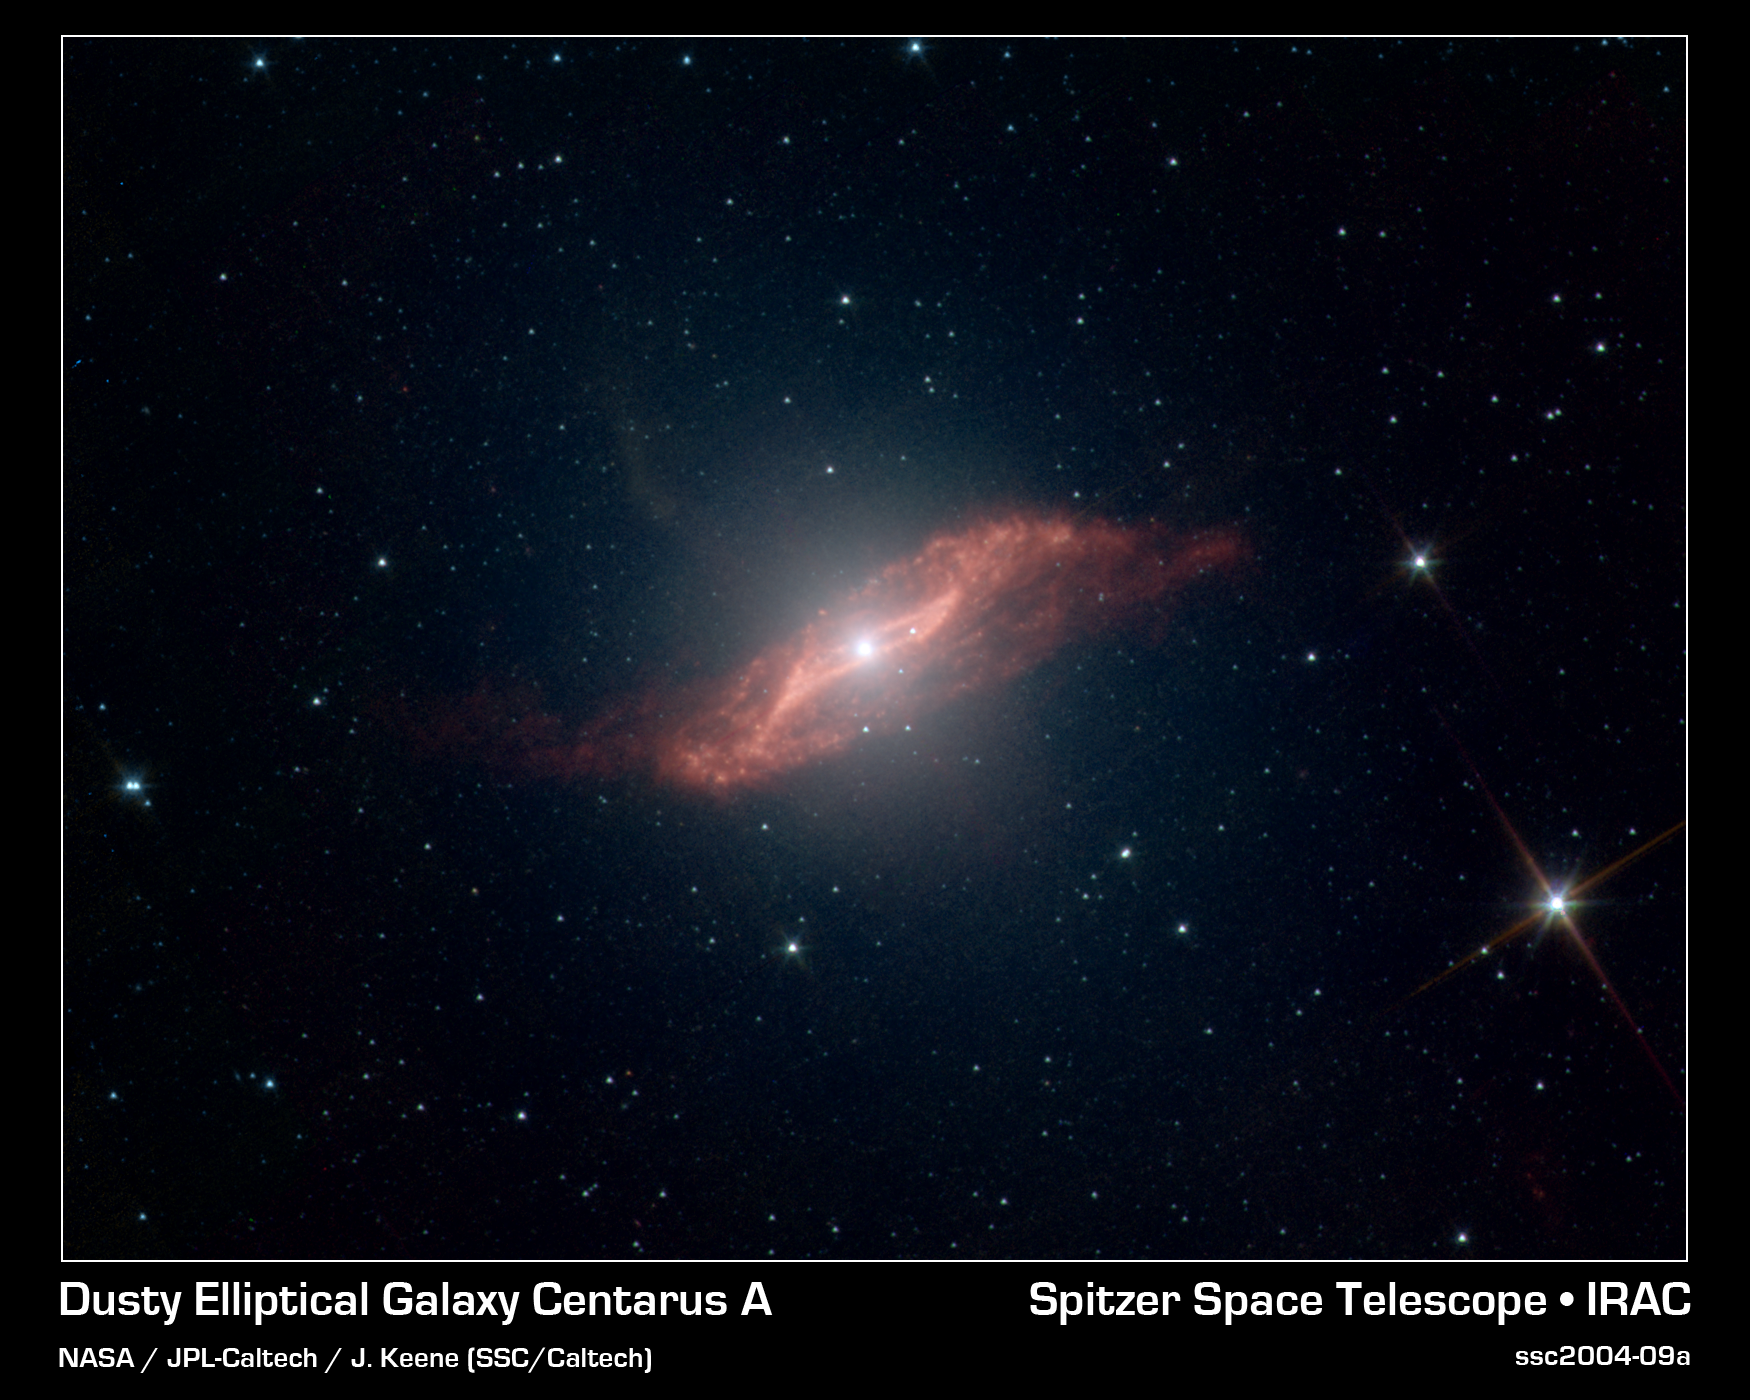

A Parallelogram-Shaped Meal

This image taken by NASA's Spitzer Space Telescope shows in unprecedented detail the galaxy Centaurus A's last big meal: a spiral galaxy seemingly twisted into a parallelogram-shaped structure of dust. Spitzer's ability to see dust and also see through it allowed the telescope to peer into the center of Centaurus A and capture this galactic remnant as never before.

An elliptical galaxy located 10 million light-years from Earth, Centaurus A is one of the brightest sources of radio waves in the sky. These radio waves indicate the presence of a supermassive black hole, which may be "feeding" off the leftover galactic meal.

A high-speed jet of gas can be seen shooting above the plane of the galaxy (the faint, fuzzy feature pointing from the center toward the upper left). Jets are a common feature of galaxies, and this one is probably receiving an extra boost from the galactic remnant.

Scientists have created a model that explains how such a strangely geometric structure could arise. In this model, a spiral galaxy falls into an elliptical galaxy, becoming warped and twisted in the process. The folds in the warped disc create the parallelogram-shaped illusion.

Credit: NASA/JPL-Caltech/J. Keene (SSC/Caltech)